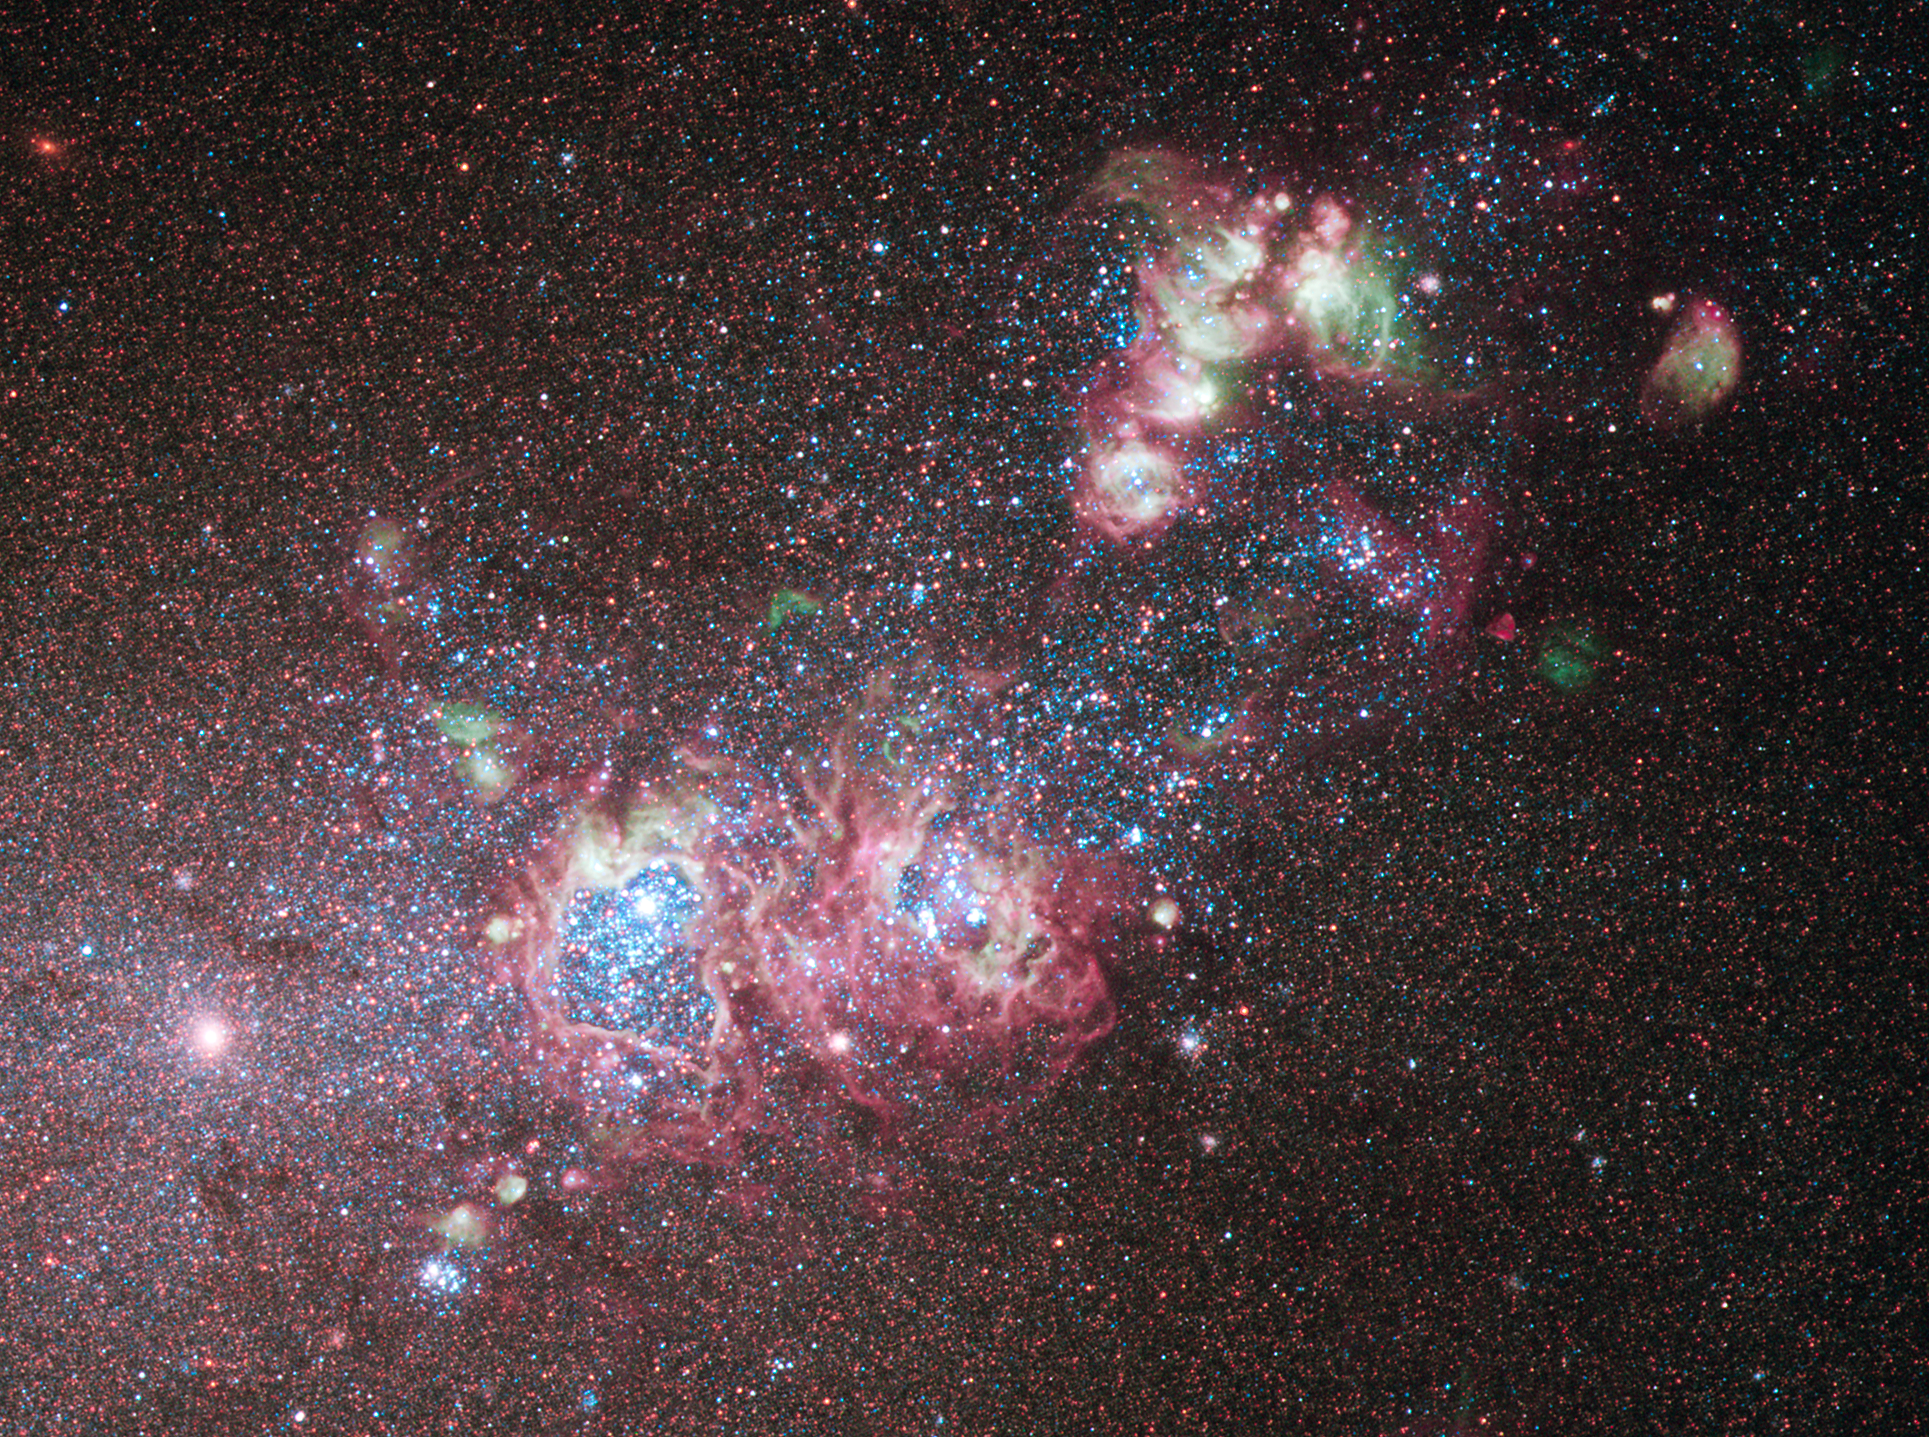

Galaxy NGC 4214: A Star-Formation Laboratory

The dwarf galaxy NGC 4214 is ablaze with young stars and gas clouds. Located around 10 million light-years away in the constellation of Canes Venatici (The Hunting Dogs), the galaxy's close proximity, combined with the wide variety of evolutionary stages among the stars, make it an ideal laboratory to research the triggers of star formation and evolution.

Intricate patterns of glowing hydrogen formed during the star-birthing process, cavities blown clear of gas by stellar winds, and bright stellar clusters of NGC 4214 can be seen in this optical and near-infrared image.

Observations of this dwarf galaxy have also revealed clusters of much older red supergiant stars. Additional older stars can be seen dotted all across the galaxy. The variety of stars at different stages in their evolution indicates that the recent and ongoing starburst periods are not the first, and the galaxy's abundant supply of hydrogen means that star formation will continue into the future.

This color image was taken using the Wide Field Camera 3 in December 2009.

Credit: NASA, ESA, and the Hubble Heritage (STScI/AURA)-ESA/Hubble Collaboration; Acknowledgment: R. O'Connell (University of Virginia) and the WFC3 Scientific Oversight Committee